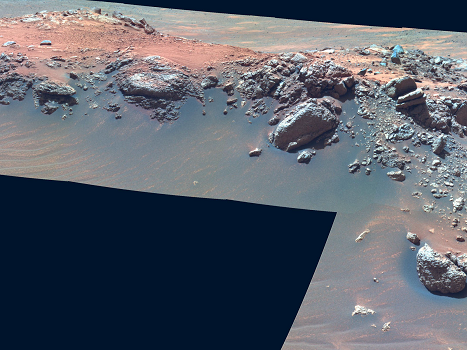

‘Jibsheet’ in False Color

NASA’s Mars Exploration Rover Spirit drove up to this outcrop, called “Jibsheet,” on the flank of “Husband Hill,” in early March 2005. This view of Jibsheet by Spirit’s panoramic camera is presented in false color.

Credit: NASA/JPL/Cornell